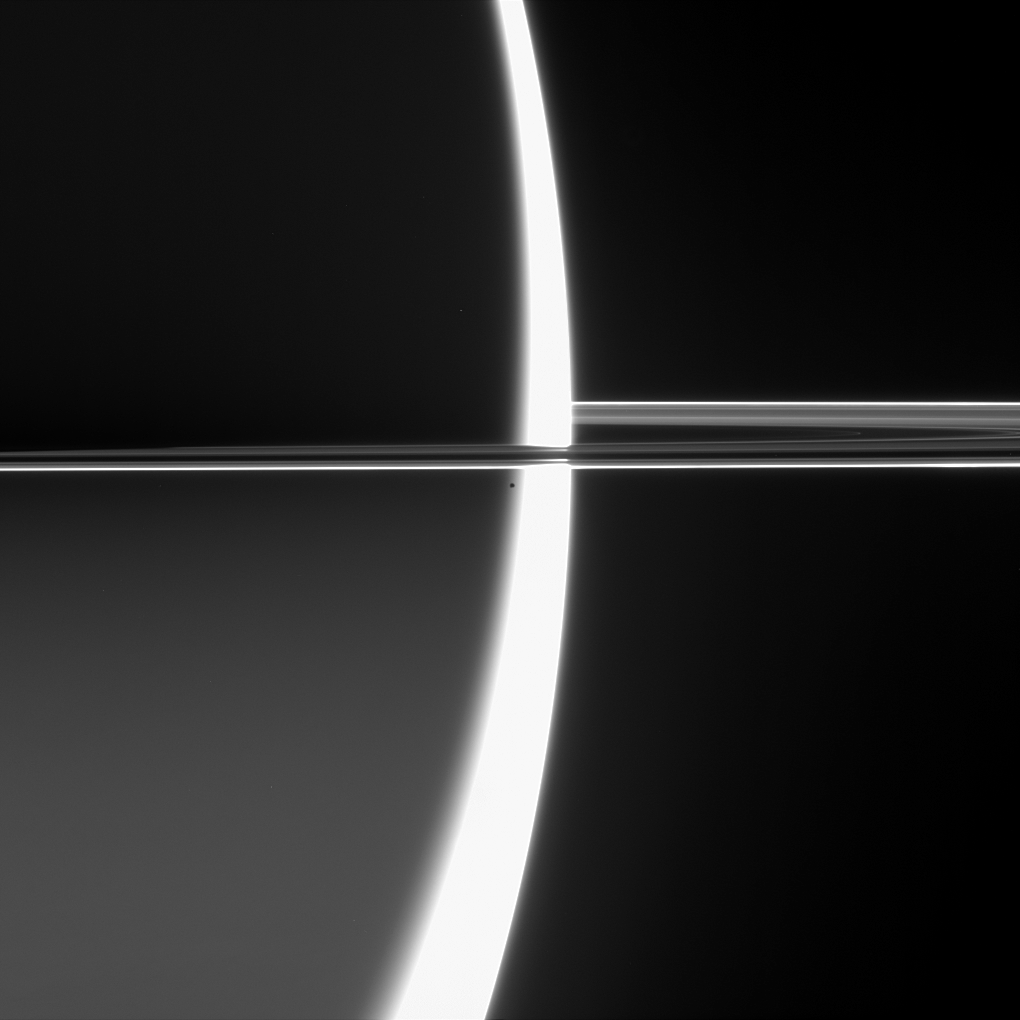

A Captivating Vision

Cassini captured this arresting view of Saturn just before Epimetheus crossed into the blinding glare of the planet’s sunlit crescent and was lost.

As it orbits Saturn, Epimetheus (116 kilometers, or 72 miles across) hugs the outside edge of the narrow F ring, beyond the orbit of Pandora. The F ring is the brightest ring feature seen here. Saturn’s southern hemisphere is softly lit by sunlight reflected off the rings.

A less obvious feature in this view is the planet’s shadow, which begins to darken the inner regions of the rings at left.

The image was taken in visible light with the Cassini spacecraft narrow-angle camera on June 9, 2006 at a distance of approximately 4 million kilometers (2.5 million miles) from Epimetheus and 4.1 million kilometers (2.5 million miles) from Saturn. The Sun-Epimetheus-spacecraft, or phase, angle is 161 degrees. Image scale is 25 kilometers (16 miles) per pixel on Saturn.

The Cassini-Huygens mission is a cooperative project of NASA, the European Space Agency and the Italian Space Agency. The Jet Propulsion Laboratory, a division of the California Institute of Technology in Pasadena, manages the mission for NASA’s Science Mission Directorate, Washington, D.C. The Cassini orbiter and its two onboard cameras were designed, developed and assembled at JPL. The imaging operations center is based at the Space Science Institute in Boulder, Colo.

Credit: NASA/JPL/Space Science Institute